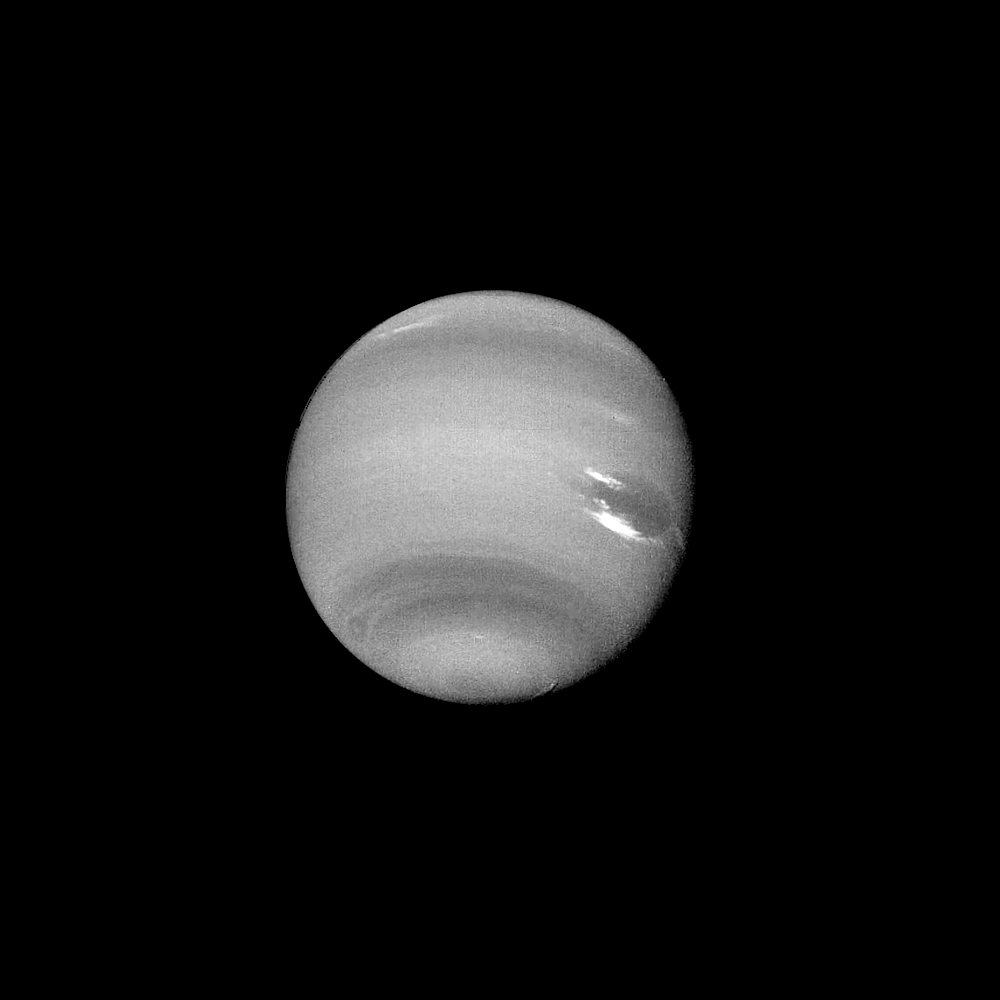

Neptune – Dark Feature

This clear filter image was acquired by Voyager 2 on August 14, 1989, at a range of 14.8 million kilometers (9.2 million miles). The image shows a dark feature extending westward (left) and northward (up) toward the equator from the Great Dark Spot (GDS). This puzzling phenomenon developed over a relatively short period (three rotations or about 54 hours), and continues to evolve with time. Further study may reveal whether this protrusion represents an actual flow of dark cloud material from the GDS or is a result of atmospheric disturbances associated with the western boundary of the GDS. Bright, wispy “cirrus type” clouds are seen overlying the GDS at its southern (lower) margin and over its northwest (upper left) boundary. This is the first evidence that the GDS lies lower in the atmosphere than the bright clouds, which have remained in its vicinity for several months. Increasing detail in global banding and in the south polar region is also apparent. The Voyager Mission is conducted by the Jet Propulsion Laboratory for NASA’s Office of Space Science and Applications.

Credit: NASA/JPL